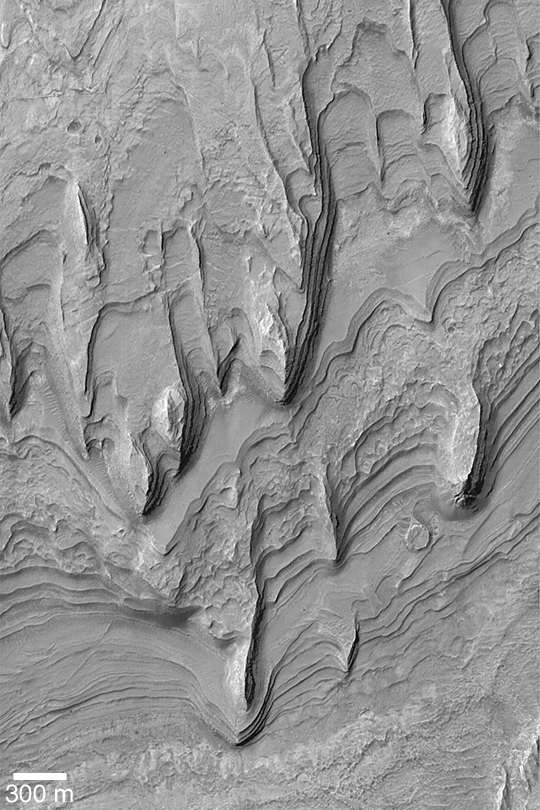

Gale Sedimentary Rocks

MGS MOC Release No. MOC2-439, 1 August 2003

Gale Crater, located in the Aeolis region near 5.5°S, 222°W, contains a mound of layered sedimentary rock that stands higher than the rim of the crater. This giant mound suggests that the entire crater was not only once filled with sediment, it was also buried beneath sediment. This Mars Global Surveyor (MGS) Mars Orbiter Camera (MOC) image shows some of the eroded remains of the sedimentary rock that once filled Gale Crater. The layers form terraces; wind has eroded the material to form the tapered, pointed yardang ridges seen here. The small circular feature in the lower right quarter of the picture is a mesa that was once a small meteor impact crater that was filled, buried, then exhumed from within the sedimentary rock layers exposed here. This image is illuminated from the left.

Credit: NASA/JPL/Malin Space Science Systems